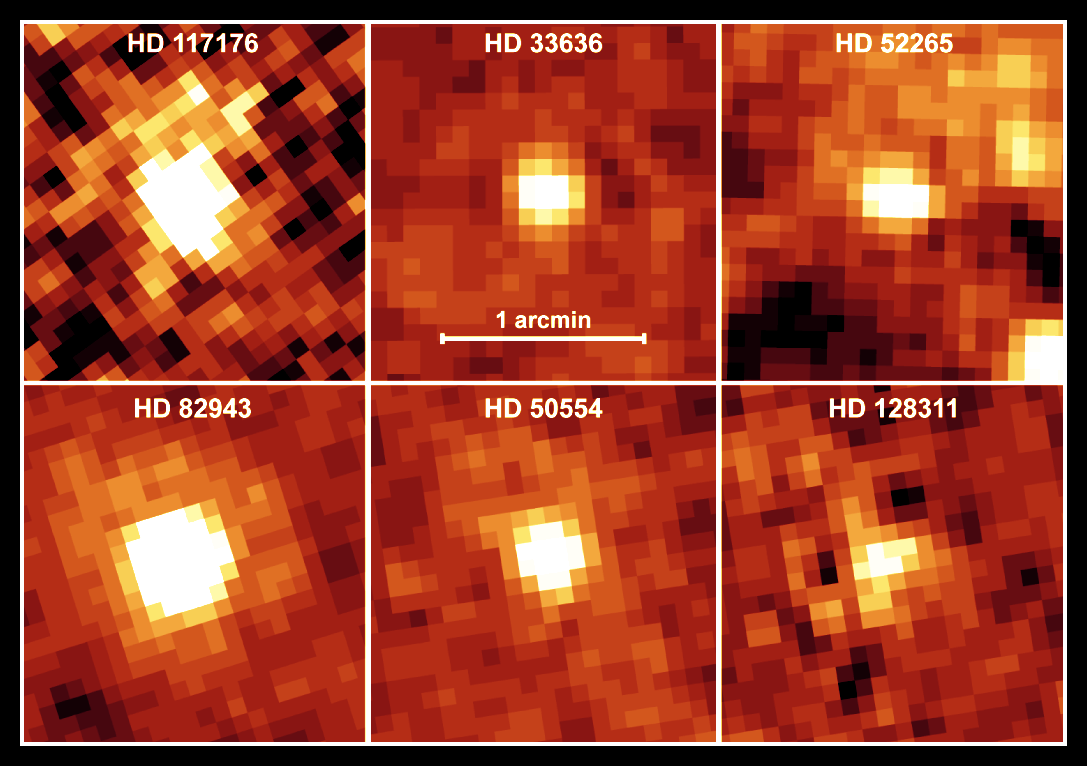

Is There Anybody Home?

NASA's Spitzer Space Telescope recently captured these infrared images of six older stars with known planets. The yellow, fuzzy clouds are discs of dust, or "debris discs," like the one that surrounds our own Sun. Though astronomers had predicted that stars with planets would harbor debris discs, they could not detect such discs until now.

Spitzer was able to sense these dusty discs via their warm infrared glows. Specifically, the presence of the discs was inferred from an excess amount of infrared emission relative to what is emitted from the parent star alone.

The stars themselves are similar in age and temperature to our Sun. In astronomical terms, they are stellar main sequence stars, with spectral types of F, G, or K. These planet-bearing stars have a median age of four billion years. For reference, our Sun is classified as a G star, with an age of approximately five billion years.

The discs surrounding these planetary systems are comprised of cool material, with temperatures less than 100 Kelvin (-173 degrees Celsius). They are 10 times farther away from their parent stars than Earth is from the Sun, and are thought to be analogues of the comet-filled Kuiper Belt in our solar system.

The contrast scale is the same for each image. The images are approximately 2 arcminutes on each side. North is oriented upward and east is to the left. The pictures were taken with the 70-micron filter of Spitzer's multiband imaging photometer. The telescope resolution at 70 microns is 17 arcseconds and there is no evidence for any emission extended beyond the telescope resolution.

Credit: NASA/JPL-Caltech/C. Beichman (Caltech)